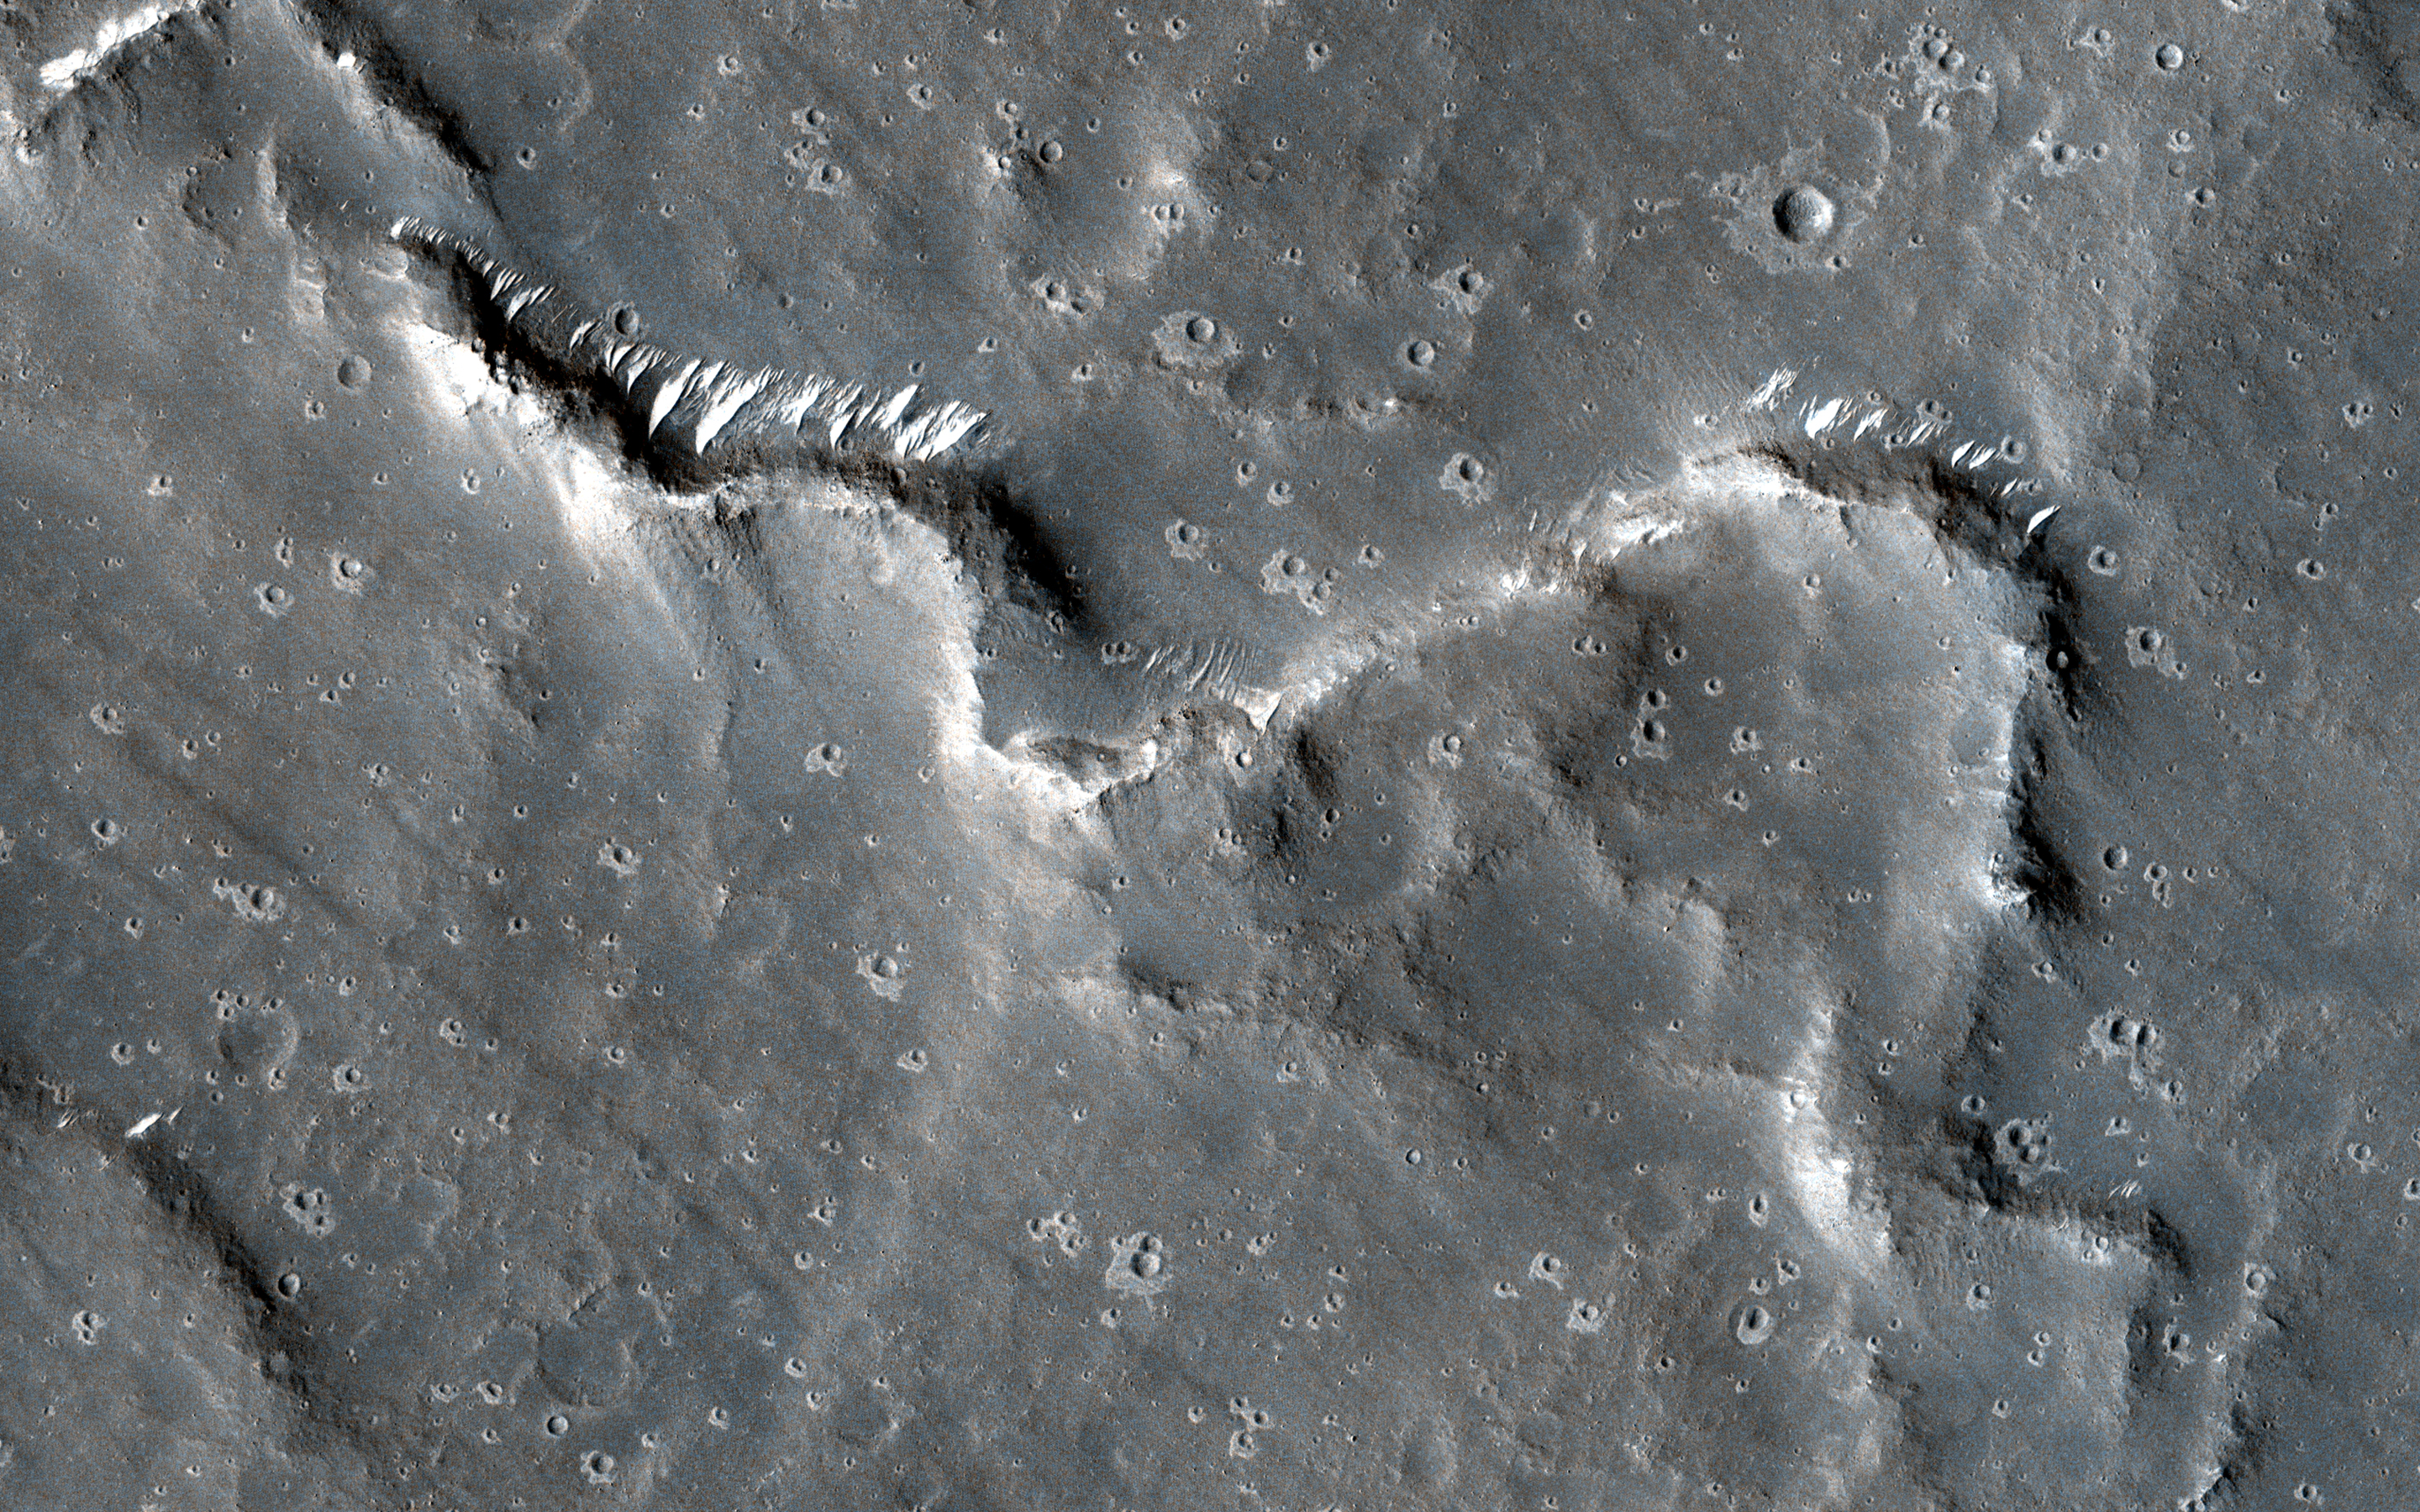

Sinuous Ridges in Elysium Planitia

A sinuous ridge is a thin and meandering formation that gives the appearance of a stream channel, but stays raised above the surface rather than incised into it. It is believed that these ridges were once stream channels that cut down into the surface.

Flowing water can have a number of effects on a channel bed, such as sorting grains and depositing rocks, all while removing loose material. The water can also carry a number of dissolved minerals that become deposited and cement the remaining grains together. The result is a stream bed that has become “armored.”

Once the stream stops flowing and dries up, this armored layer can resist future erosion. Over the millions of years that follow, forces such as wind can gradually remove the original material of the surrounding terrain, but the stream bed can remain. Examining the characteristics of the ridge can reveal clues about the amount of water and the flow speed that existed long ago.

The map is projected here at a scale of 25 centimeters (9.8 inches) per pixel. (The original image scale is 27.2 centimeters [10.7 inches] per pixel [with 1 x 1 binning]; objects on the order of 82 centimeters [32.3 inches] across are resolved.) North is up.

The University of Arizona, in Tucson, operates HiRISE, which was built by Ball Aerospace & Technologies Corp., in Boulder, Colorado. NASA’s Jet Propulsion Laboratory, a division of Caltech in Pasadena, California, manages the Mars Reconnaissance Orbiter Project for NASA’s Science Mission Directorate, Washington.

Credit: NASA/JPL-Caltech/University of Arizona